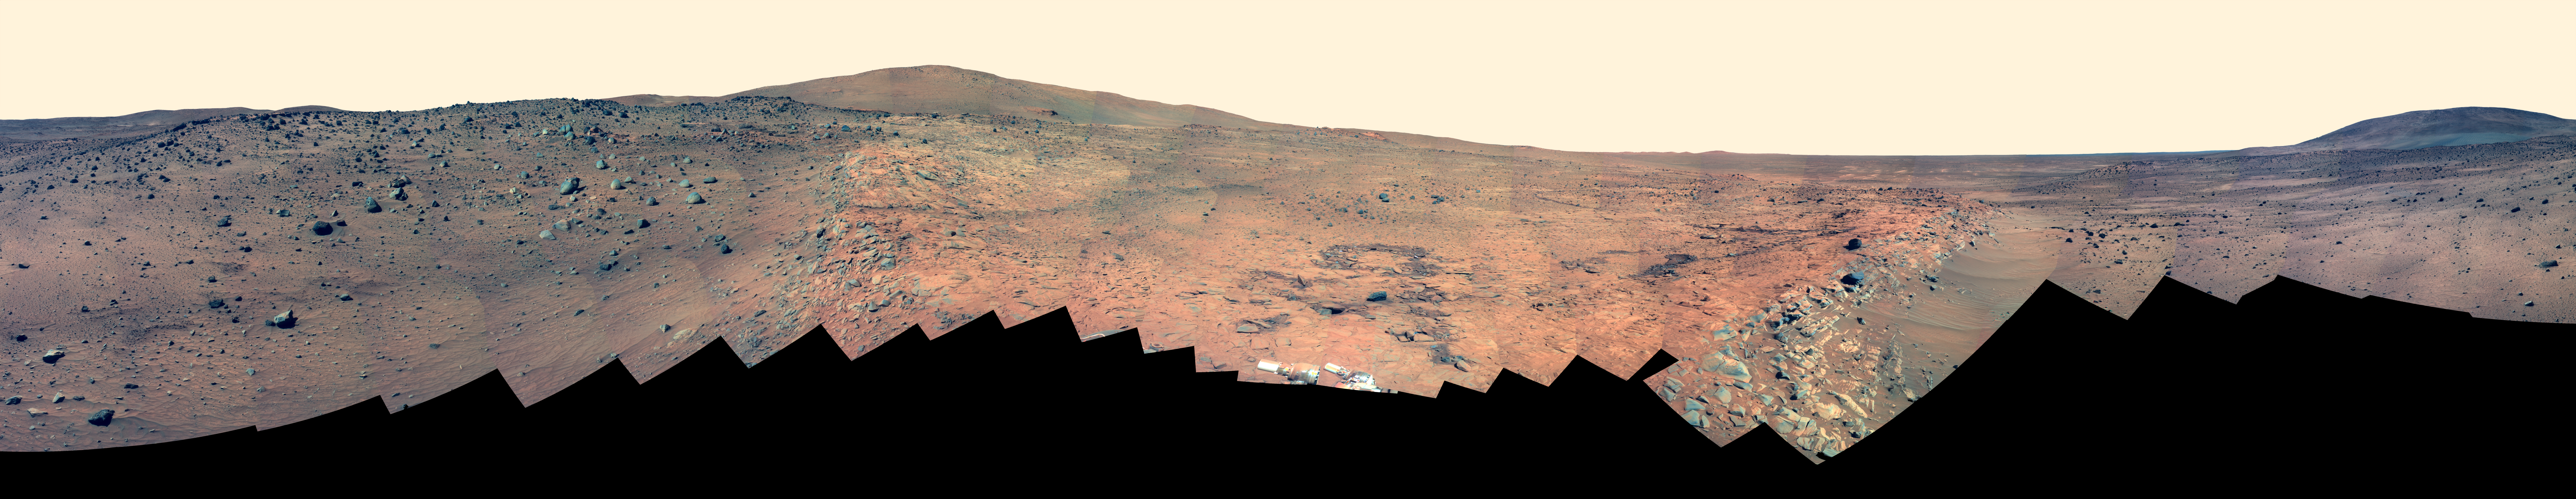

Full-Circle ‘Bonestell’ Panorama from Spirit (False Color)

This 360-degree panorama shows the vista from the location where NASA’s Mars Exploration Rover Spirit has spent its third Martian southern-hemisphere winter inside Mars’ Gusev Crater. The rover’s overwintering location is on the northern edge of a low plateau informally called “Home Plate,” which is about 80 meters or 260 feet in diameter.

This view combines 246 different exposures taken with Spirit’s panoramic camera (Pancam)—82 pointings, with three filters at each pointing. Spirit took the first of these frames during the mission’s 1,477th Martian day, or sol, (February 28, 2008) two weeks after the rover made its last move to reach the location where it would stop driving for the winter. Solar energy at Gusev Crater is so limited during the Martian winter that Spirit does not generate enough electricity to drive, nor even enough to take many images per day. The last frame for this mosaic was taken on Sol 1691 (October 5, 2008). Spirit began moving again on Sol 1709 (October 23, 2008), inching uphill to adjust the angle of its solar panels for the last portion of the winter.

The hill on the horizon at far right is Husband Hill, to the north. Spirit acquired a 360-degree panorama (see PIA03610) from the summit of Husband Hill during August 2005). The hill dominating the left portion of the image is McCool Hill. Husband and McCool hills are two of the seven principal hills in the Columbia Hills range within Gusev Crater. Home Plate is in the inner basin of the range.

The northwestern edge of Home Plate is visible in the right foreground. The blockier, more sharply shadowed texture there is layered sandstone whose layering is tilted inward toward the edge of the Home Plate platform. The northeastern edge of Home Plate is visible in the left foreground. Spirit first climbed onto Home Plate on that region, in early 2006.

Rover tracks from driving by Spirit are visible on Home Plate in the center and right of the image. These were made during Spirit’s second exploration on top of the plateau, which began when Spirit climbed onto the southern edge of Home Plate in September 2007.

In the center foreground, the turret of tools at the end of Spirit’s robotic arm appears in duplicate because the arm was repositioned between the days when the images making up that part of the mosaic were taken. On the horizon above the turret, to the south, is a small hill capped with a light-toned outcrop. This hill is called “Von Braun,” and it is a possible destination for Spirit during the upcoming Martian southern-hemisphere summer. The flat horizon in the right-hand portion of the panorama is the basaltic plain onto which Spirit landed on January 4, 2004 (Universal Time; January 3, 2004, Pacific Standard Time).

This is a false-color, red-green-blue composite panorama generated from images taken through the Pancam’s 750-nanometer, 530-nanometer and 430-nanometer filters. The false color enhances visibility of differences among the types of rock and soil material in the image.

Credit: NASA/JPL/Cornell University